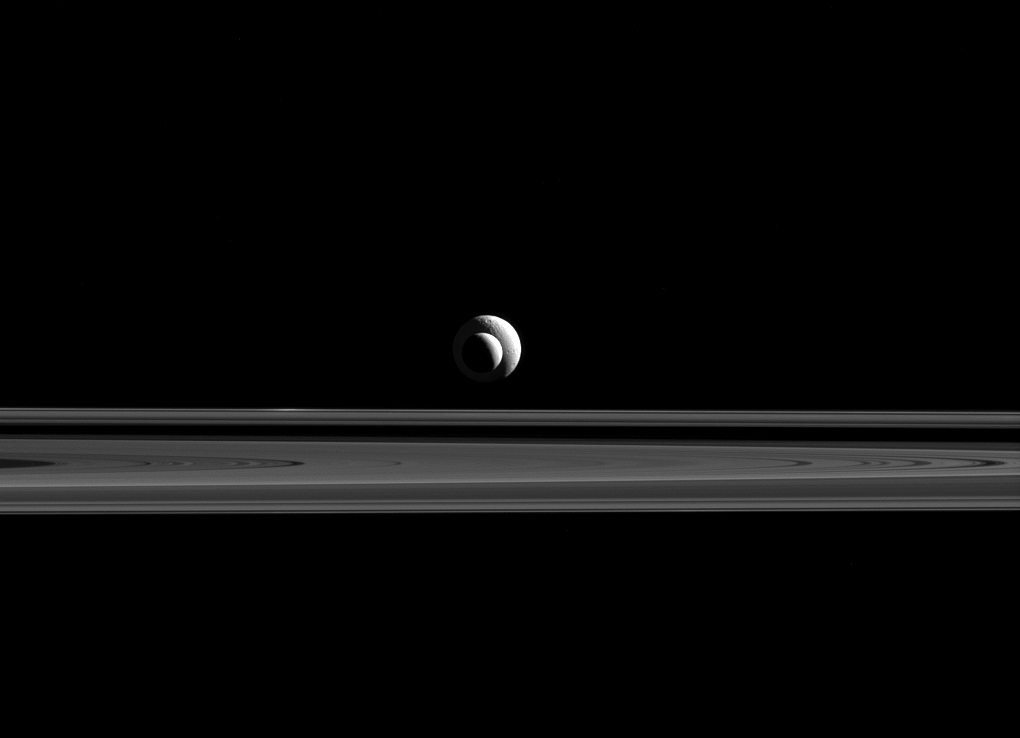

Bull’s-eye Moons

Like a cosmic bull’s-eye, Enceladus and Tethys line up almost perfectly for Cassini’s cameras.

Since the two moons are not only aligned, but also at relatively similar distances from Cassini, the apparent sizes in this image are a good approximation of the relative sizes of Enceladus (313 miles or 504 kilometers across) and Tethys (660 miles or 1,062 kilometers across).

This view looks toward the unilluminated side of the rings from 0.34 degrees below the ring plane. The image was taken in red light with the Cassini spacecraft narrow-angle camera on Sept. 24, 2015.

The image was obtained at a distance of approximately 1.3 million miles (2.1 million kilometers) from Enceladus. Image scale on Enceladus is 7 miles (12 kilometers) per pixel. Tethys was at a distance of 1.6 million miles (2.6 million kilometers) with a pixel scale of 10 miles (16 kilometers) per pixel.

The Cassini mission is a cooperative project of NASA, ESA (the European Space Agency) and the Italian Space Agency. The Jet Propulsion Laboratory, a division of the California Institute of Technology in Pasadena, manages the mission for NASA’s Science Mission Directorate, Washington. The Cassini orbiter and its two onboard cameras were designed, developed and assembled at JPL. The imaging operations center is based at the Space Science Institute in Boulder, Colorado.

Credit: NASA/JPL-Caltech/Space Science Institute